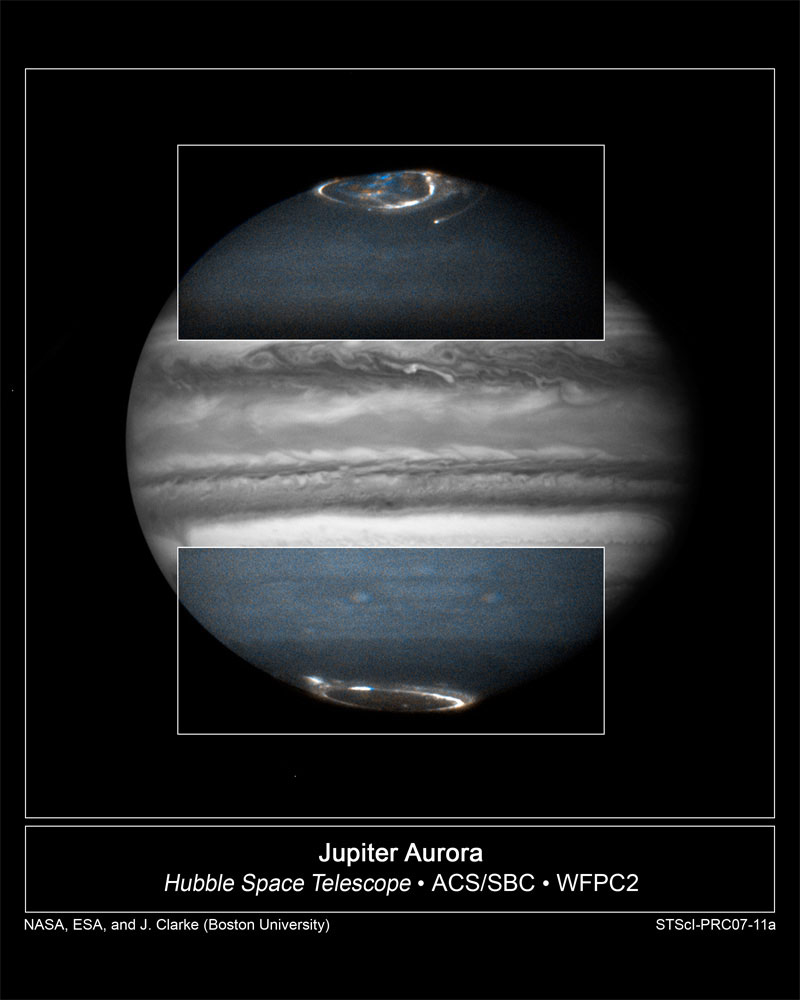

Hubble Follows Jupiter Aurorae

Combined ultraviolet- and visible-light images of Jupiter from NASA's Hubble Space Telescope were taken from February 17-21 in support of the New Horizons flyby of Jupiter on February 28.

The image segments in the boxes were obtained using Hubble's Advanced Camera for Surveys's ultraviolet camera. The ultraviolet images show auroral emissions that are always present in the polar regions of Jupiter. They are typically 10-100 times brighter than the northern lights seen on the Earth. The aurorae are produced when charged particles from the Sun become trapped in Jupiter's powerful magnetic field. They cause gasses to fluoresce high in Jupiter's atmosphere, near the planet's magnetic poles.

The equatorial regions of Jupiter in this photo were imaged in blue light on February 17, 2007 by the Wide Field Planetary Camera 2. This reveals cloud features in Jupiter's main atmosphere. In the ultraviolet views, the atmosphere looks more hazy because sunlight is reflected from higher in the atmosphere.

Hubble will continue to photograph Jupiter as well as its volcanically active moon, Io, over the next month as the New Horizons spacecraft flies past Jupiter. New Horizons is en route to Pluto, and made its closest approach to Jupiter on February 28, 2007.

Through combined remote imaging by Hubble and in situ measurements by New Horizons, the two missions will enhance each other scientifically, allowing scientists to learn more about the Jovian atmosphere, the aurorae, and the charged-particle environment of Jupiter and its interaction with the solar wind.

Credit: NASA/ESA, and John Clarke (Boston University)